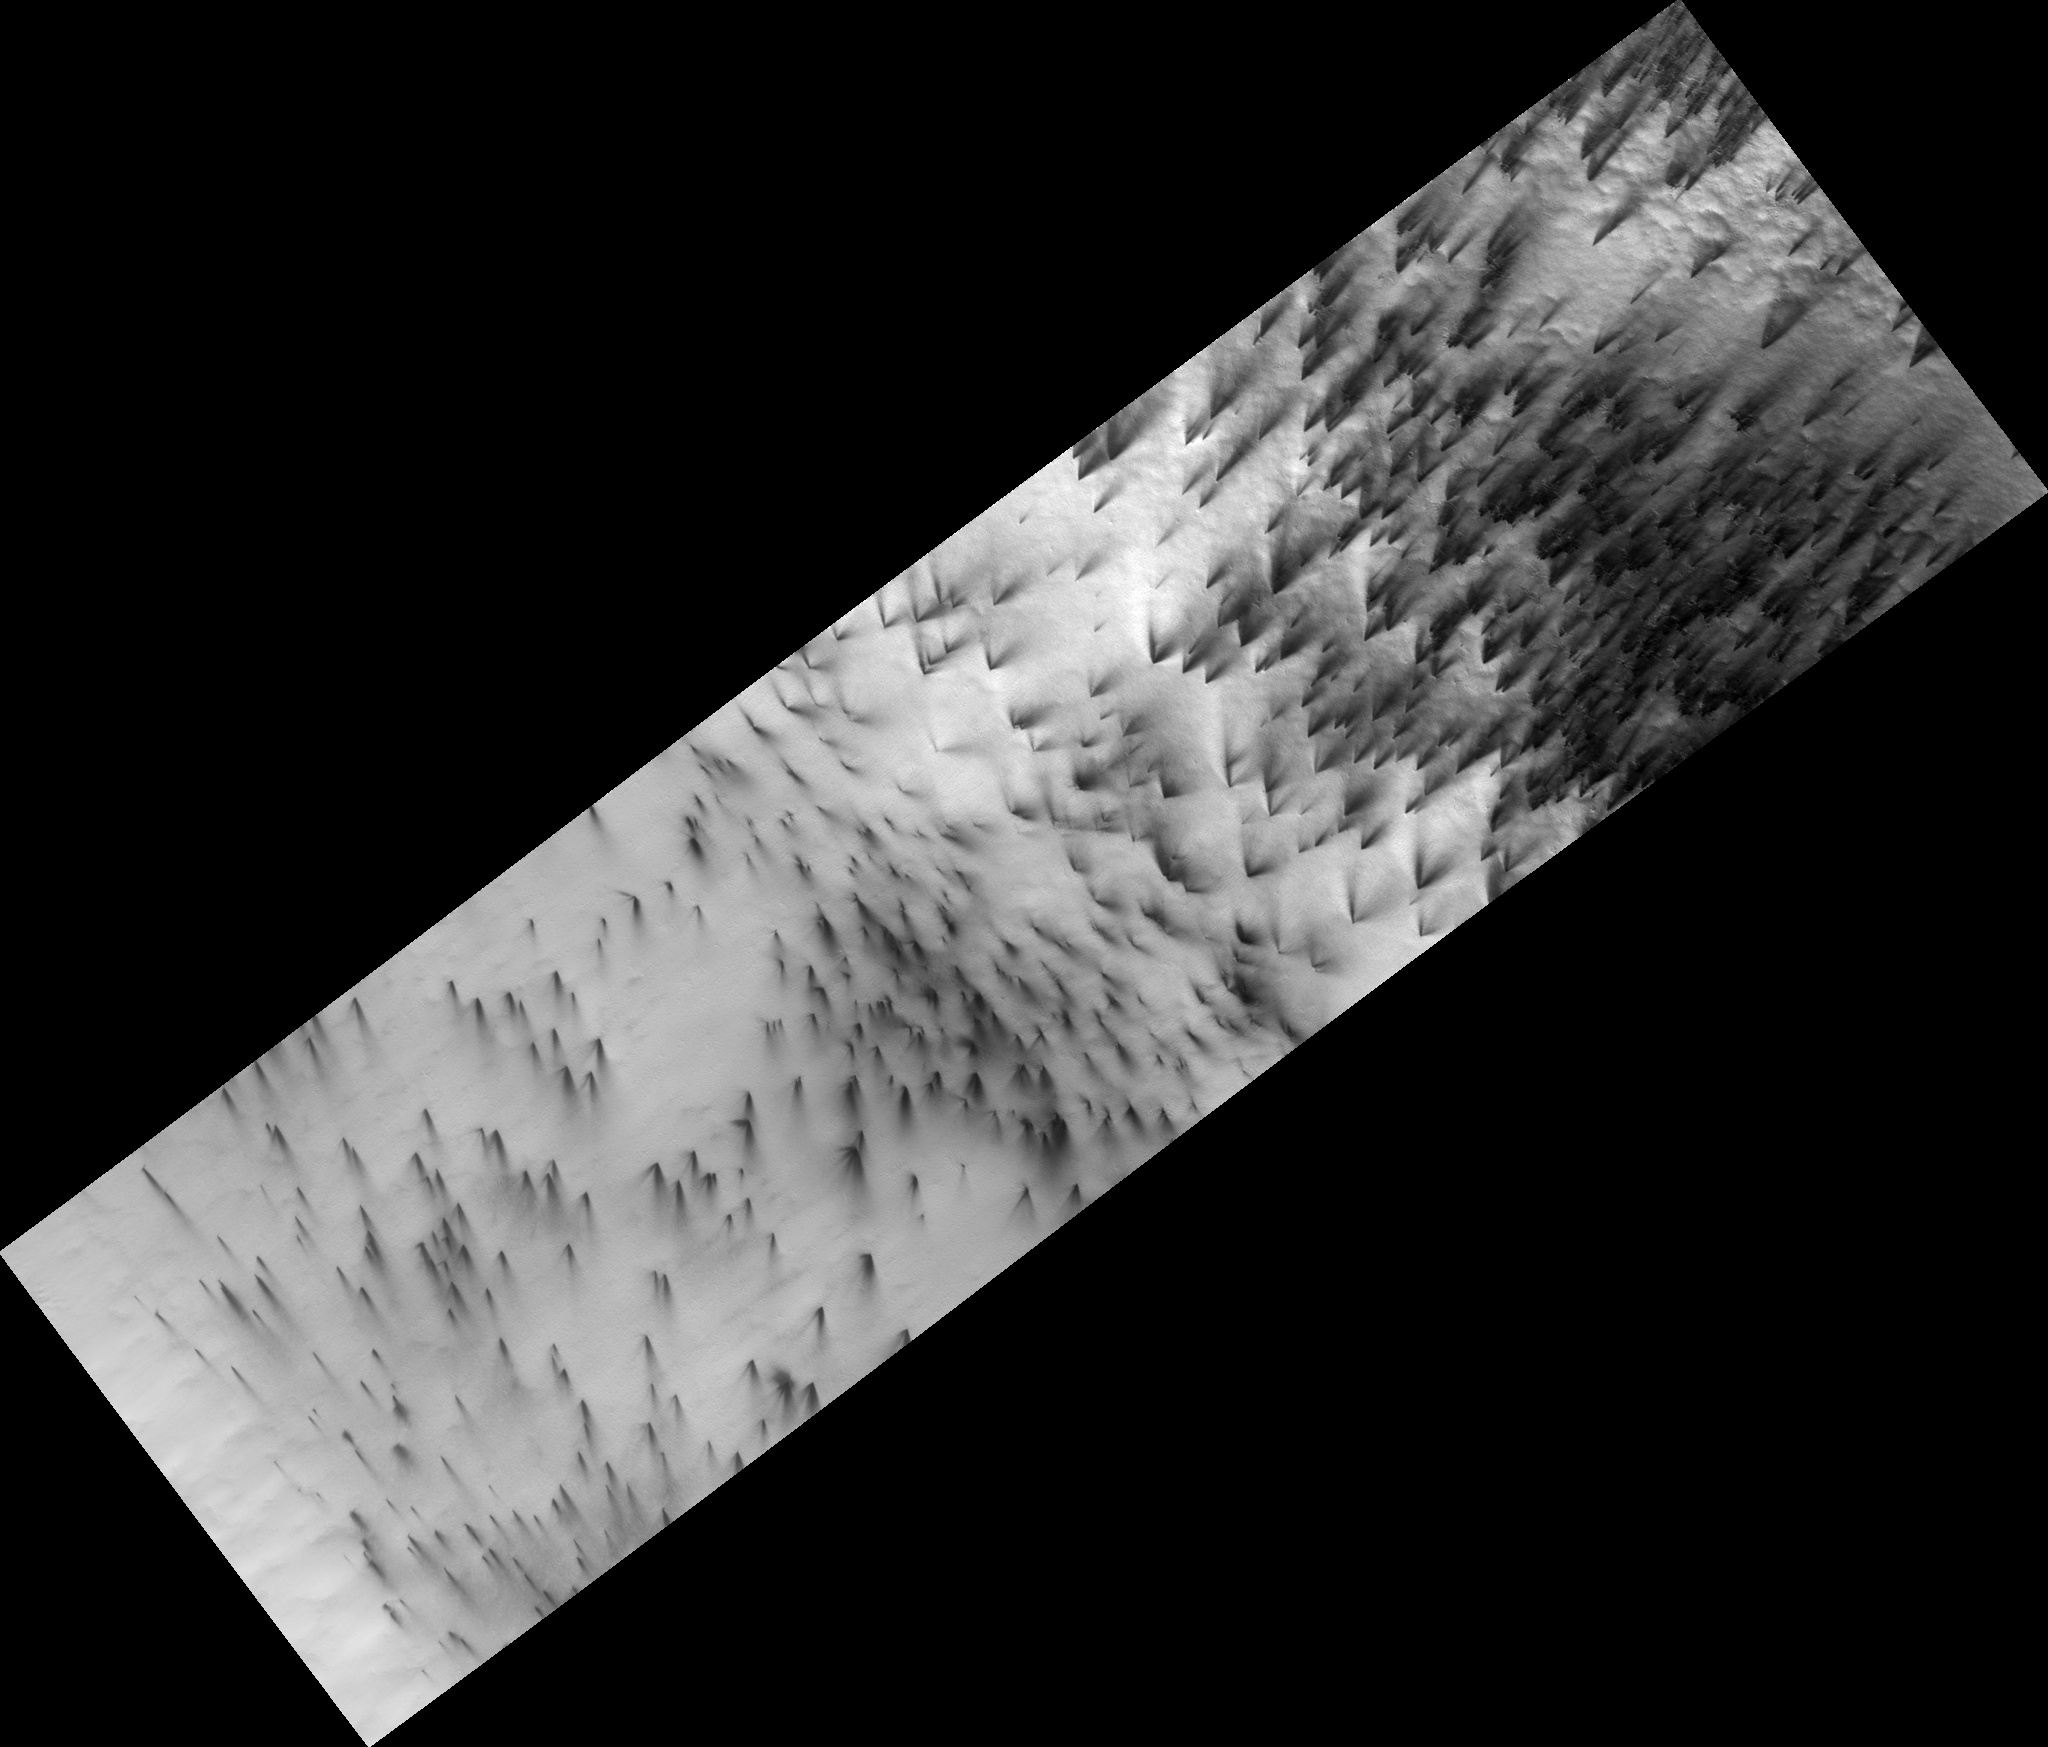

Dry Ice Etches Terrain

Figure 1

Every year seasonal carbon dioxide ice, known to us as “dry ice,” covers the poles of Mars. In the south polar region this ice is translucent, allowing sunlight to pass through and warm the surface below. The ice then sublimes (evaporates) from the bottom of the ice layer, and carves channels in the surface.

The channels take on many forms. In the subimage shown here (figure 1) the gas from the dry ice has etched wide shallow channels. This region is relatively flat, which may be the reason these channels have a different morphology than the “spiders” seen in more hummocky terrain.

Observation Geometry
Image PSP_003364_0945 was taken by the High Resolution Imaging Science Experiment (HiRISE) camera onboard the Mars Reconnaissance Orbiter spacecraft on 15-Apr-2007. The complete image is centered at -85.4 degrees latitude, 104.0 degrees East longitude. The range to the target site was 251.5 km (157.2 miles). At this distance the image scale is 25.2 cm/pixel (with 1 x 1 binning) so objects ~75 cm across are resolved. The image shown here has been map-projected to 25 cm/pixel . The image was taken at a local Mars time of 06:57 PM and the scene is illuminated from the west with a solar incidence angle of 75 degrees, thus the sun was about 15 degrees above the horizon. At a solar longitude of 219.6 degrees, the season on Mars is Northern Autumn.

NASA’s Jet Propulsion Laboratory, a division of the California Institute of Technology in Pasadena, manages the Mars Reconnaissance Orbiter for NASA’s Science Mission Directorate, Washington. Lockheed Martin Space Systems, Denver, is the prime contractor for the project and built the spacecraft. The High Resolution Imaging Science Experiment is operated by the University of Arizona, Tucson, and the instrument was built by Ball Aerospace and Technology Corp., Boulder, Colo.

Credit: NASA/JPL-Caltech/University of Arizona